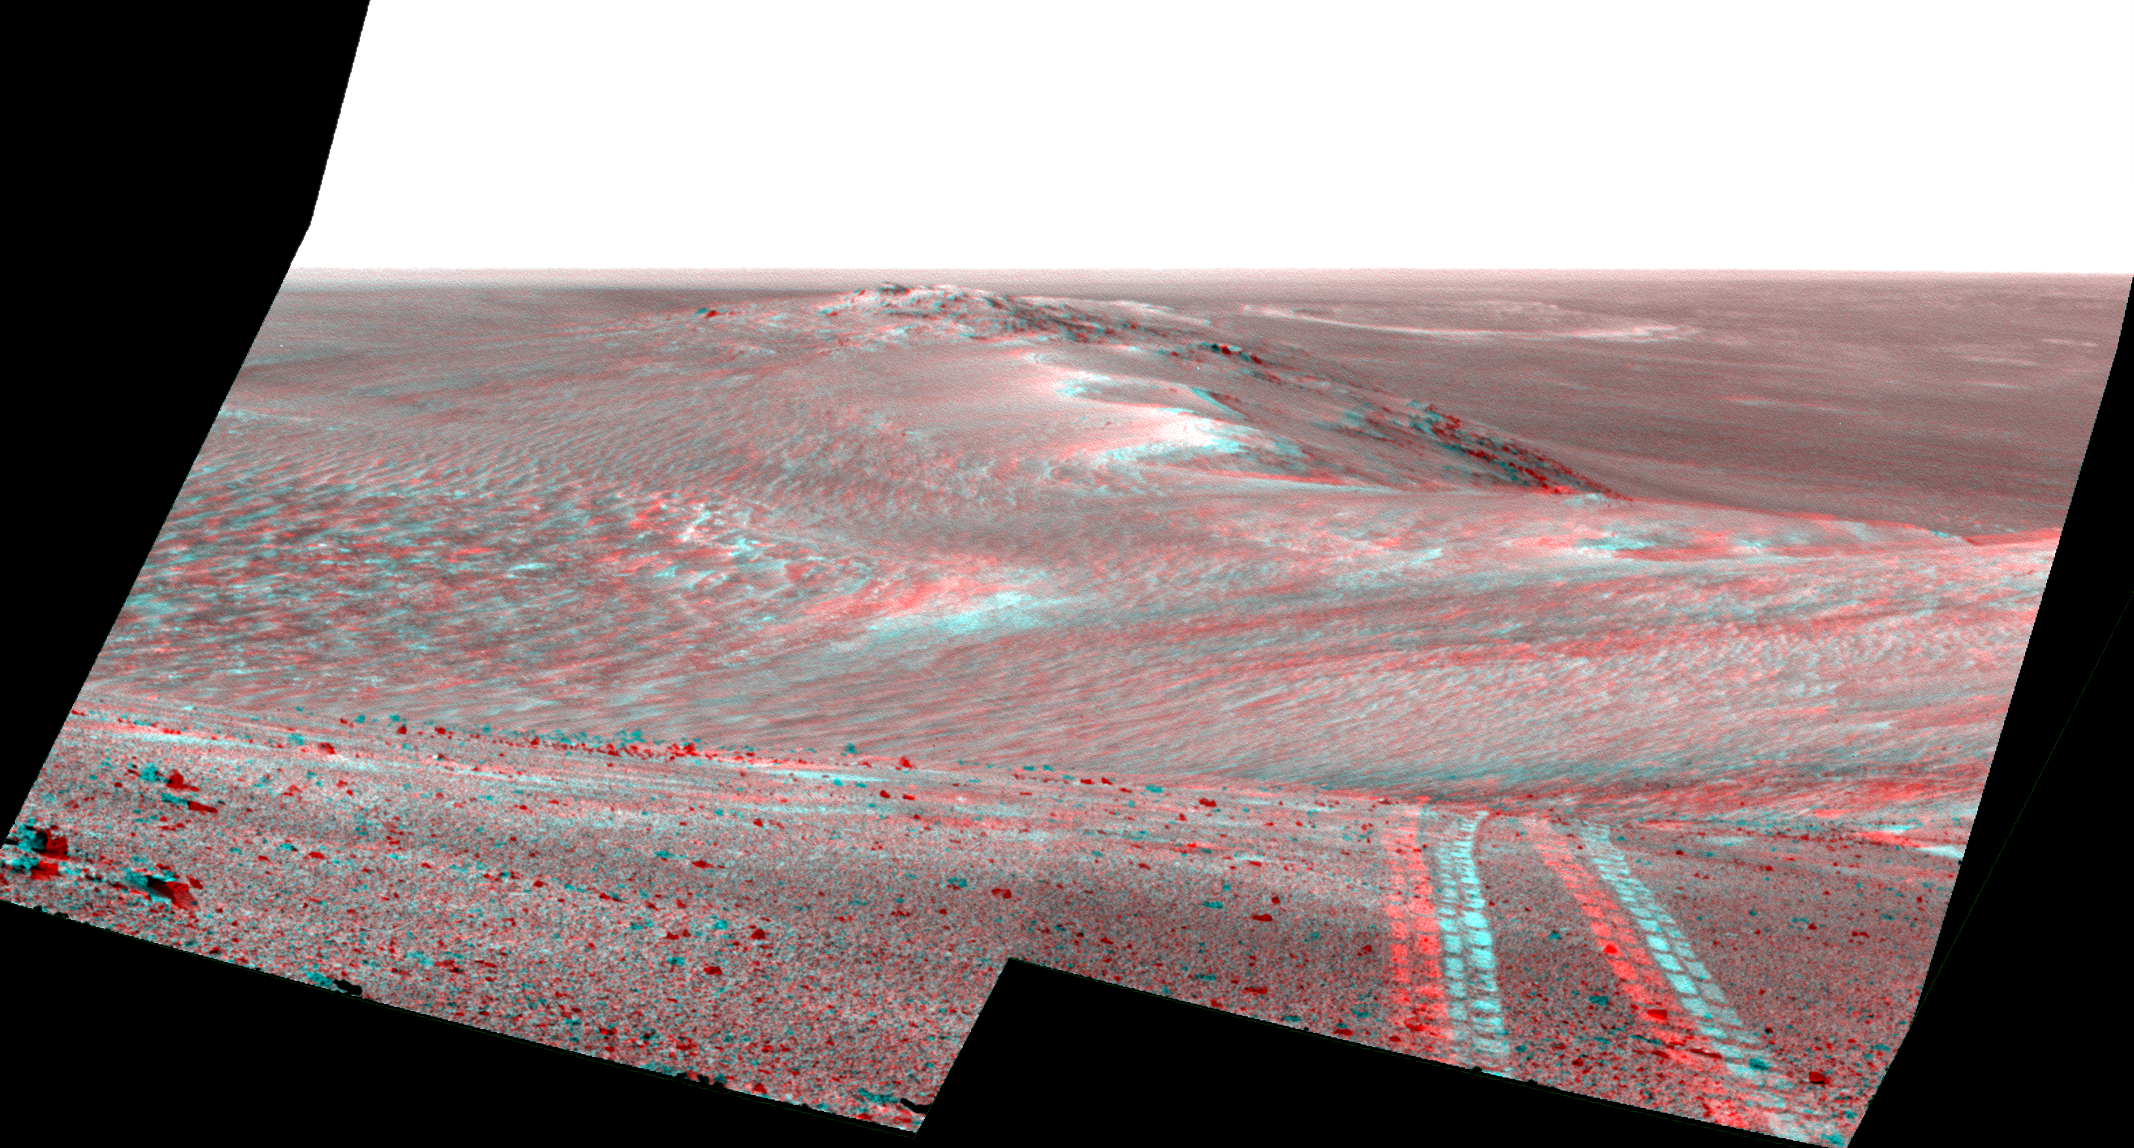

Rover’s Tracks in Stereo View Along Rim of Endeavour Crater

This scene from the panoramic camera (Pancam) on NASA’s Mars Exploration Rover Opportunity looks back toward part of the west rim of Endeavour Crater that the rover drove along, heading southward, during the summer of 2014. The image combines views from the left eye and right eye of the Pancam to appear three-dimensional when seen through blue-red glasses with the red lens on the left.

Pancam acquired the component exposures on August 15, 2014, during the 3,754th Martian day, or sol, of Opportunity’s work on Mars.

The high point on the rim in the left half of the scene is the southern end of “Murray Ridge.” Tracks from drives from mid-July 2014 are faintly visible near there, and tracks from subsequent drives advance to the foreground. For scale, the distance between Opportunity’s parallel wheel tracks is about 3.3 feet (1 meter).

The most distant visible tracks are from nearly half a mile (more than 700 meters) prior to Opportunity’s arrival at the viewpoint from which this scene was recorded.

A video at http://www.jpl.nasa.gov/video/?id=1325 places the scene into context of the rover’s entire route of more than 25 miles (40 kilometers) since its 2004 landing. A map indicating the rover’s Sol 3754 location (as the location reached by a Sol 3752 drive) is online at http://mars.nasa.gov/mer/mission/tm-opportunity/opportunity-sol3757.html.

JPL manages the Mars Exploration Rover Project for NASA’s Science Mission Directorate in Washington.

Credit: NASA/JPL-Caltech/Cornell Univ./Arizona State Univ.